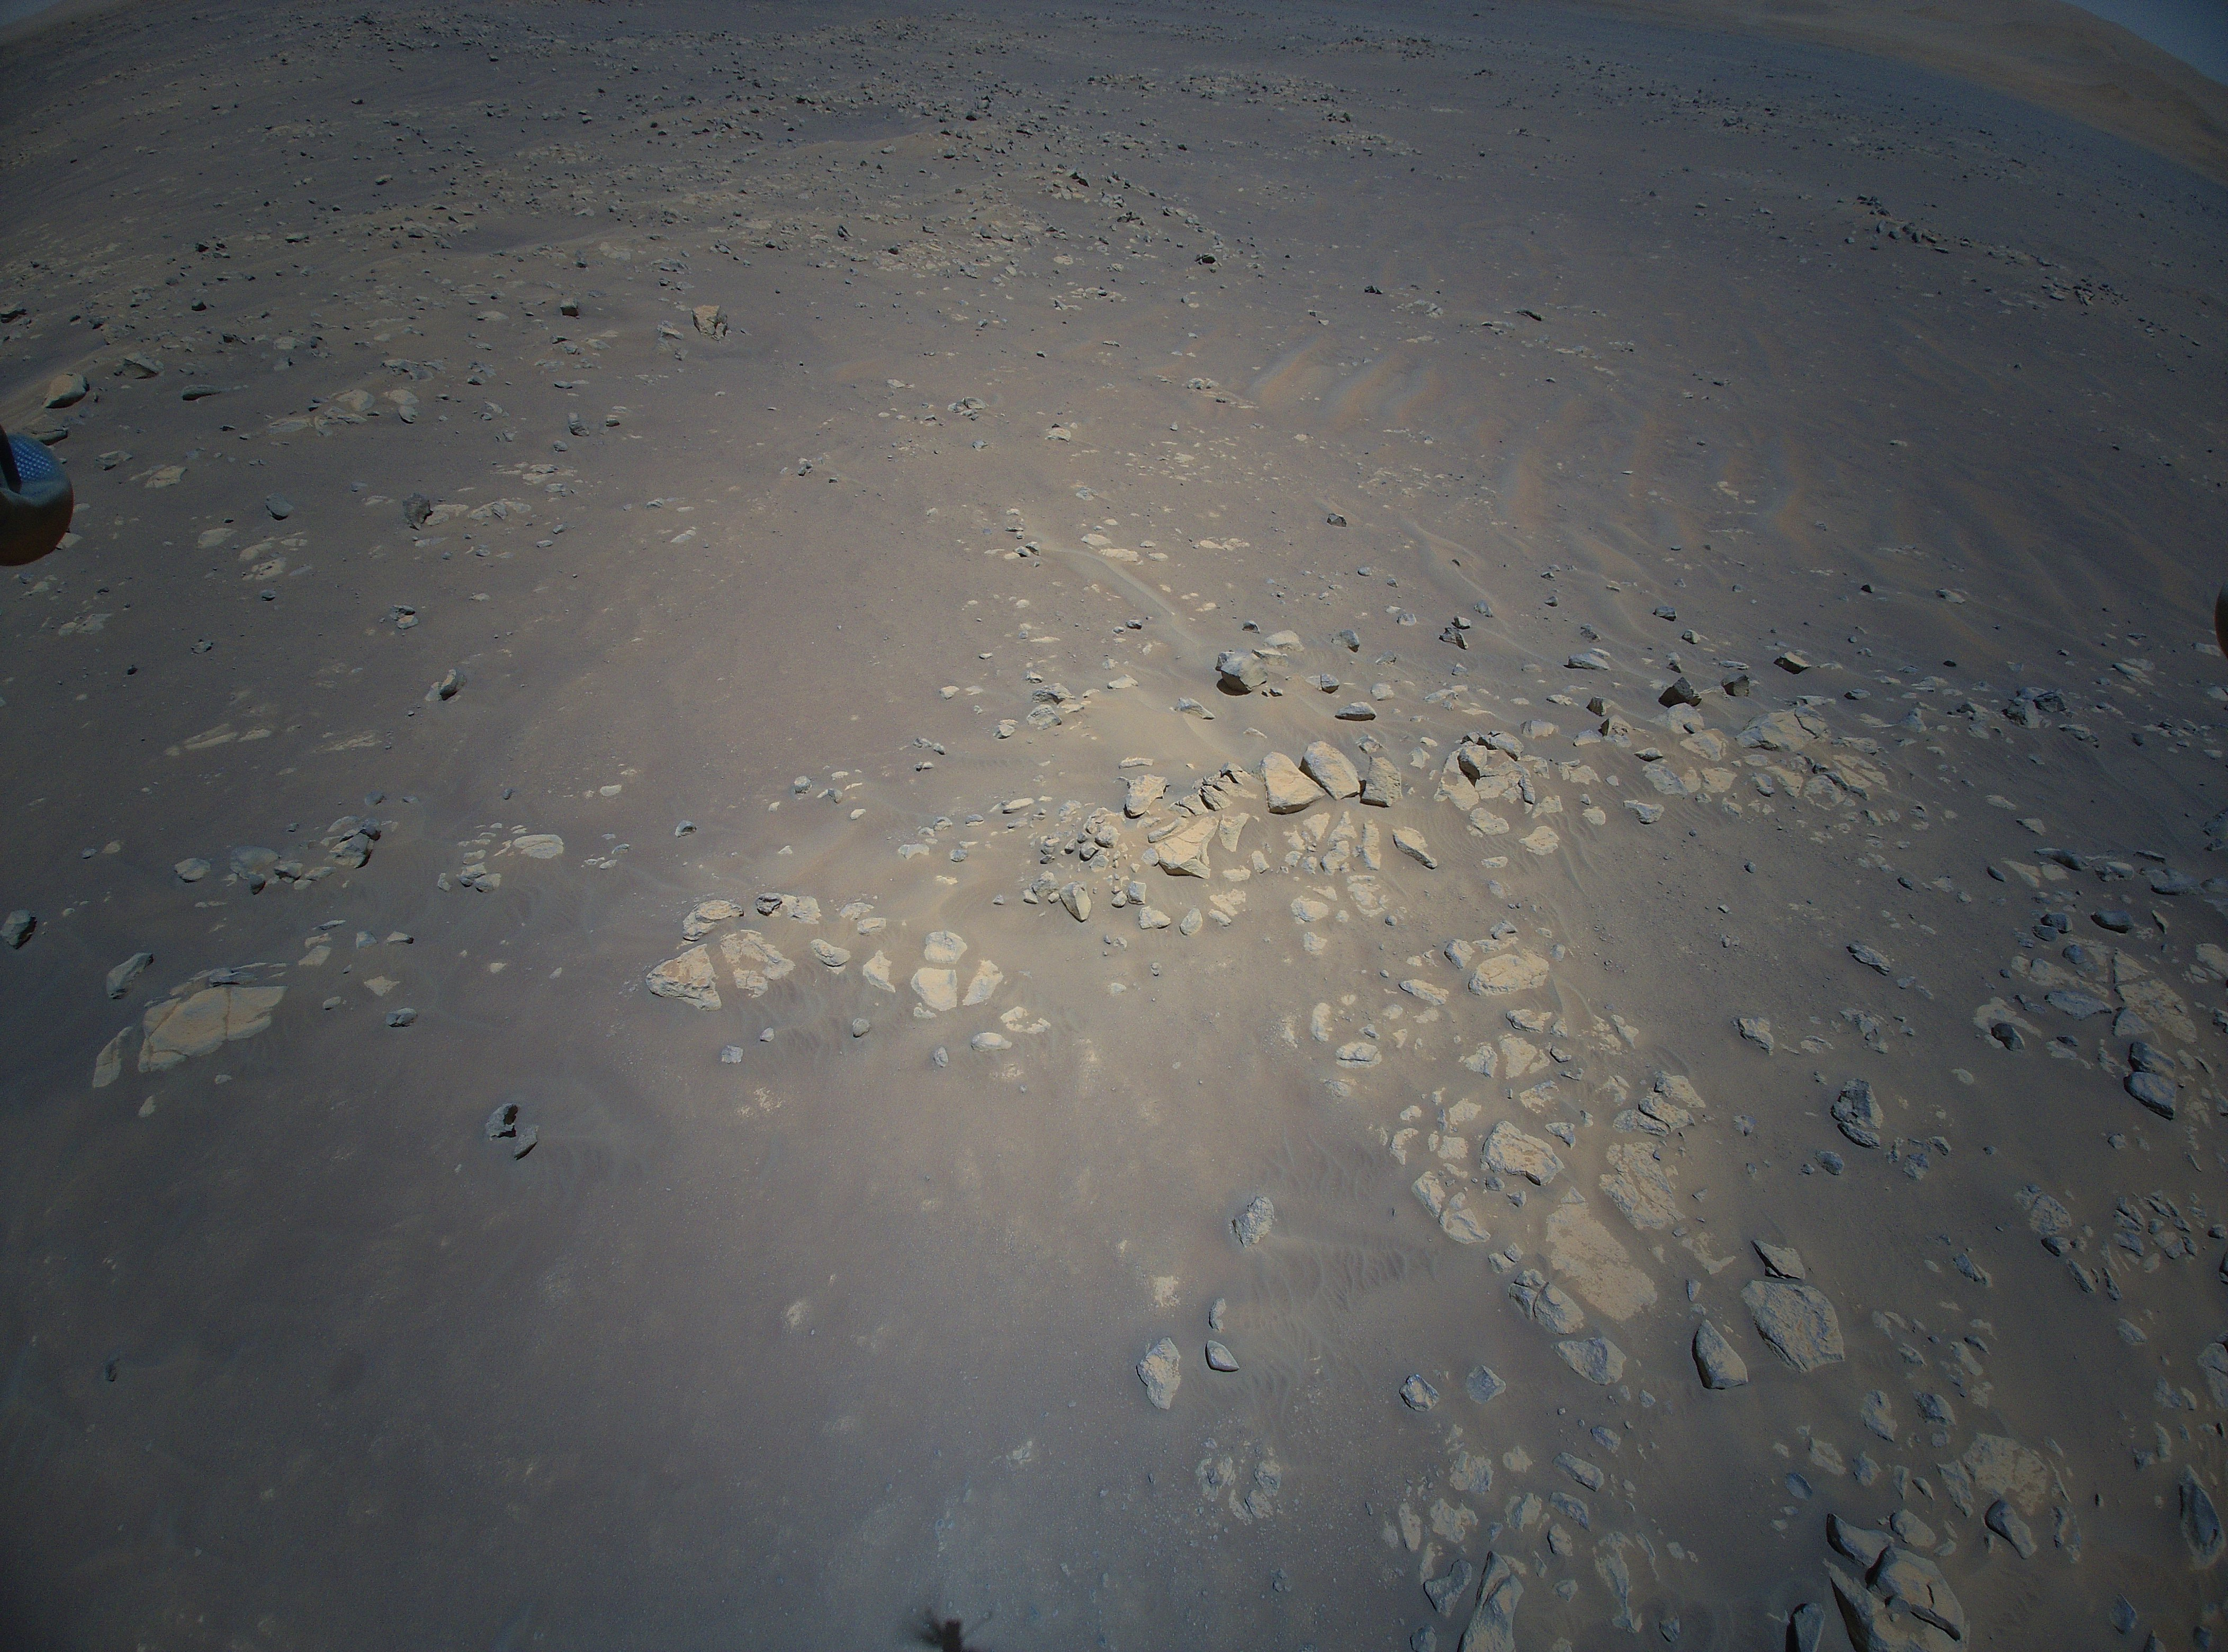

Aerial View of Jezero Crater’s Raised Ridges

NASA’s Ingenuity Mars Helicopter captured this view of an area the Mars Perseverance rover team calls “Raised Ridges” during its 10th flight at Mars on July 24, 2021. The images of the geologic feature were taken at the request of the Mars Perseverance rover science team, which was considering visiting the ridges during the first science campaign. On Earth, similar fractures in desert environments might be a clue to past liquid water activity and thus past habitability.

The Ingenuity Mars Helicopter was built by JPL, which also manages the technology demonstration project for NASA Headquarters. It is supported by NASA’s Science, Aeronautics Research, and Space Technology mission directorates. NASA’s Ames Research Center in California’s Silicon Valley, and NASA’s Langley Research Center in Hampton, Virginia, provided significant flight performance analysis and technical assistance during Ingenuity’s development. AeroVironment Inc., Qualcomm, and SolAero also provided design assistance and major vehicle components. Lockheed Martin Space designed and manufactured the Mars Helicopter Delivery System.

Credit: NASA/JPL-Caltech